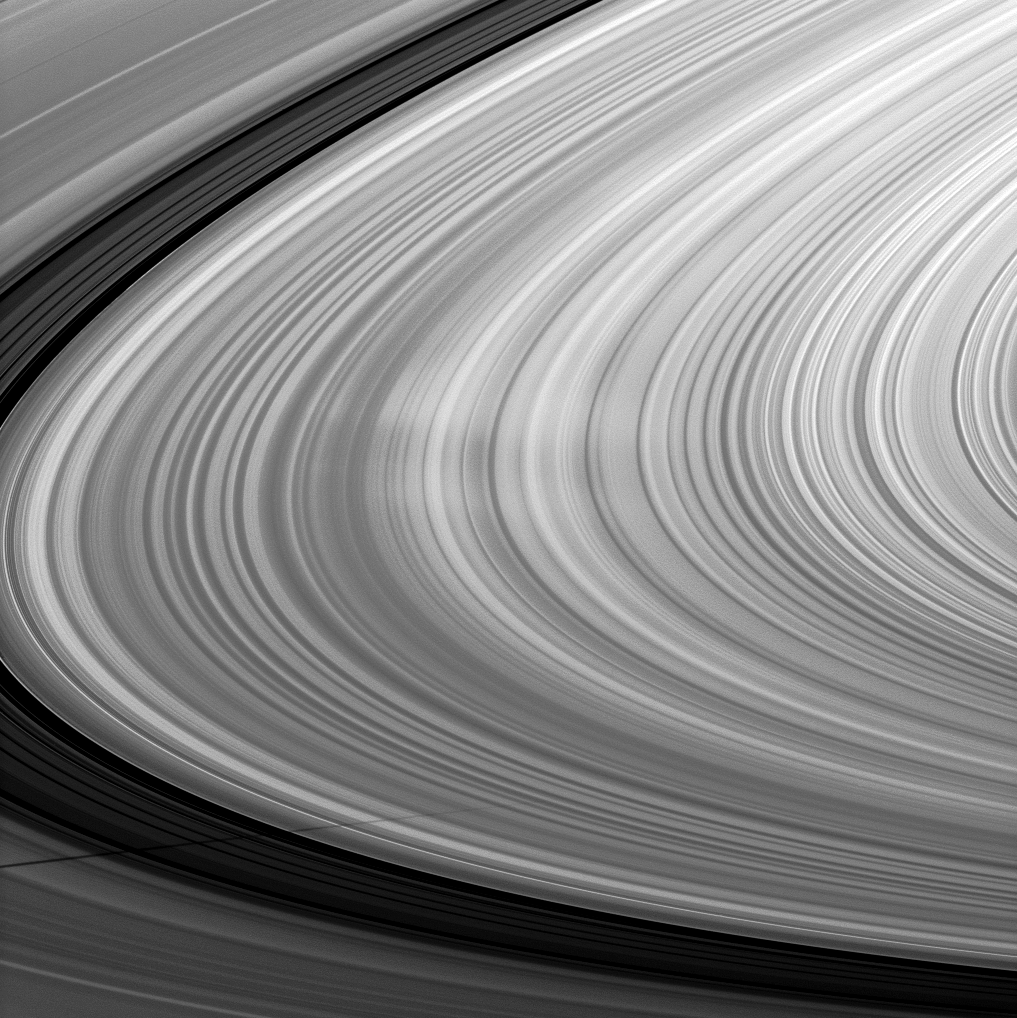

Spoke/Shadow Combo

Bright spokes grace the B ring in this image which also includes the shadow of the moon Mimas and was taken about a month after Saturn’s August 2009 equinox.

The spokes are the ghostly radial markings visible near the middle of the image. See PIA11144 and PIA08288 to learn more.

Mimas’ shadow stretches across the bottom of the image. The novel illumination geometry that accompanies equinox lowers the sun’s angle to the ringplane, significantly darkens the rings, and causes out-of-plane structures to look anomalously bright and cast shadows across the rings. These scenes are possible only during the few months before and after Saturn’s equinox, which occurs only once in about 15 Earth years. Before and after equinox, Cassini’s cameras have spotted not only the predictable shadows of some of Saturn’s moons (see PIA11657), but also the shadows of newly revealed vertical structures in the rings themselves (see PIA11665).

This view looks toward the northern, sunlit side of the rings from about 9 degrees above the ringplane.

The image was taken in visible light with the Cassini spacecraft narrow-angle camera on Sept. 6, 2009. The view was acquired at a distance of approximately 2.9 million kilometers (1.8 million miles) from Saturn and at a Sun-Saturn-spacecraft, or phase, angle of 99 degrees. Image scale is 17 kilometers (11 miles) per pixel.

The Cassini-Huygens mission is a cooperative project of NASA, the European Space Agency and the Italian Space Agency. The Jet Propulsion Laboratory, a division of the California Institute of Technology in Pasadena, manages the mission for NASA’s Science Mission Directorate, Washington, D.C. The Cassini orbiter and its two onboard cameras were designed, developed and assembled at JPL. The imaging operations center is based at the Space Science Institute in Boulder, Colo.

Credit: NASA/JPL/Space Science Institute